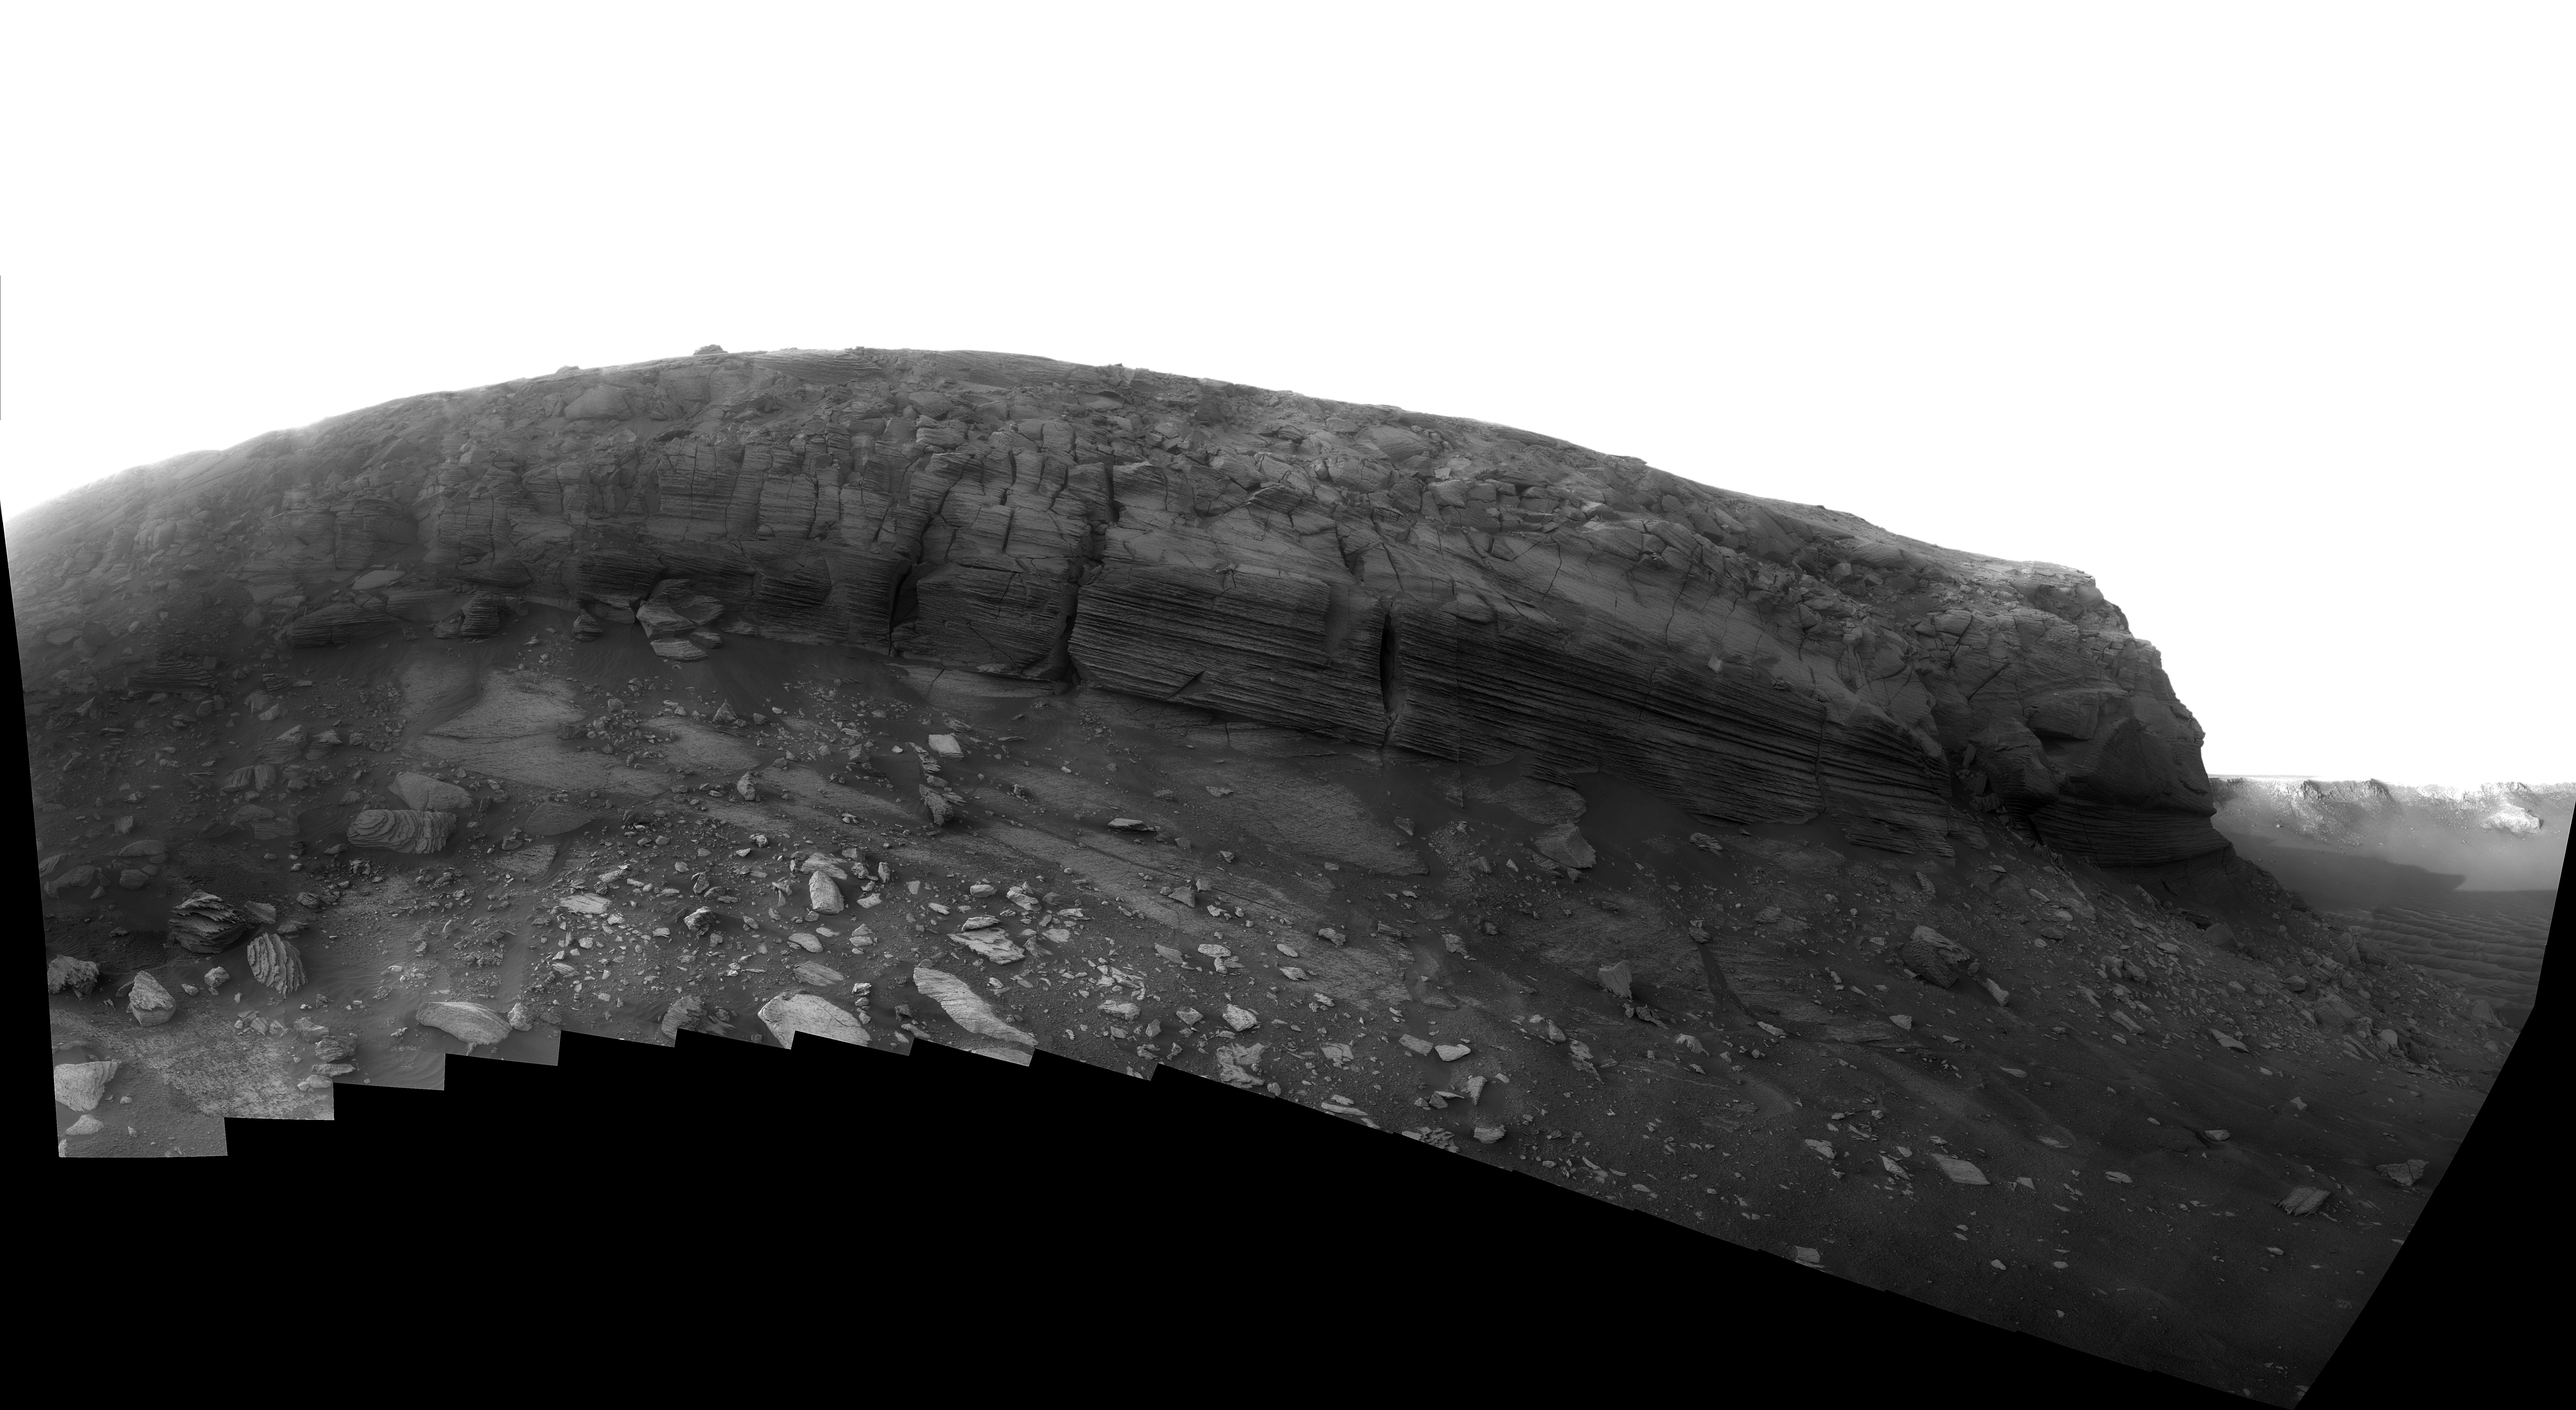

Dusk Lighting of Layered Textures in ‘Cape Verde’

Full-shade lighting in the late Martian afternoon helps make details visible in this view of the layered cliff face of the “Cape Verde” promontory making up part of the rim of Victoria Crater in the Meridiani Planum region of equatorial Mars.

NASA’s Mars Exploration Rover Opportunity used its panoramic camera (Pancam) to shoot the dozens of individual images that have been combined into this mosaic. Opportunity was inside Victoria Crater and near the base of the cliff when it took these images on the 1,579th and 1,580th Martian days, or sols, of the mission (July 2 and 3, 2008).

Photographing the promontory from this position in Victoria Crater presented challenges for the rover team. The geometry was such that Cape Verde was between the rover and the sun, which could cause a range of negative effects, from glinting off Pancam’s dusty lenses to shadowing on the cliff face. The team’s solution was to take the images for this mosaic just after the sun disappeared behind the crater rim, at about 5:30 p.m. local solar time. The atmosphere was still lit, but no direct sunlight was illuminating the wall of Cape Verde.

The result is a high-resolution view of Cape Verde in relatively uniform diffuse sky lighting across the scene.

Pancam used a clear filter for taking the images for this mosaic. Capturing images in low-light situations was one of the main motivations for including the clear filter among the camera’s assortment of filters available for use.

The face of Cape Verde is about 6 meters (20 feet) tall. Victoria Crater, at about 800 meters (one-half mile) wide, is the largest and deepest crater that Opportunity has visited. It sits more than 5 kilometers (almost 4 miles) away from Opportunity’s Eagle Crater landing site. Researchers sent Opportunity into Victoria Crater to study the rock layers exposed inside. The textures seen in the rock layers of Cape Verde suggest that the exposed layers were originally deposited by wind.

Credit: NASA/JPL/Cornell